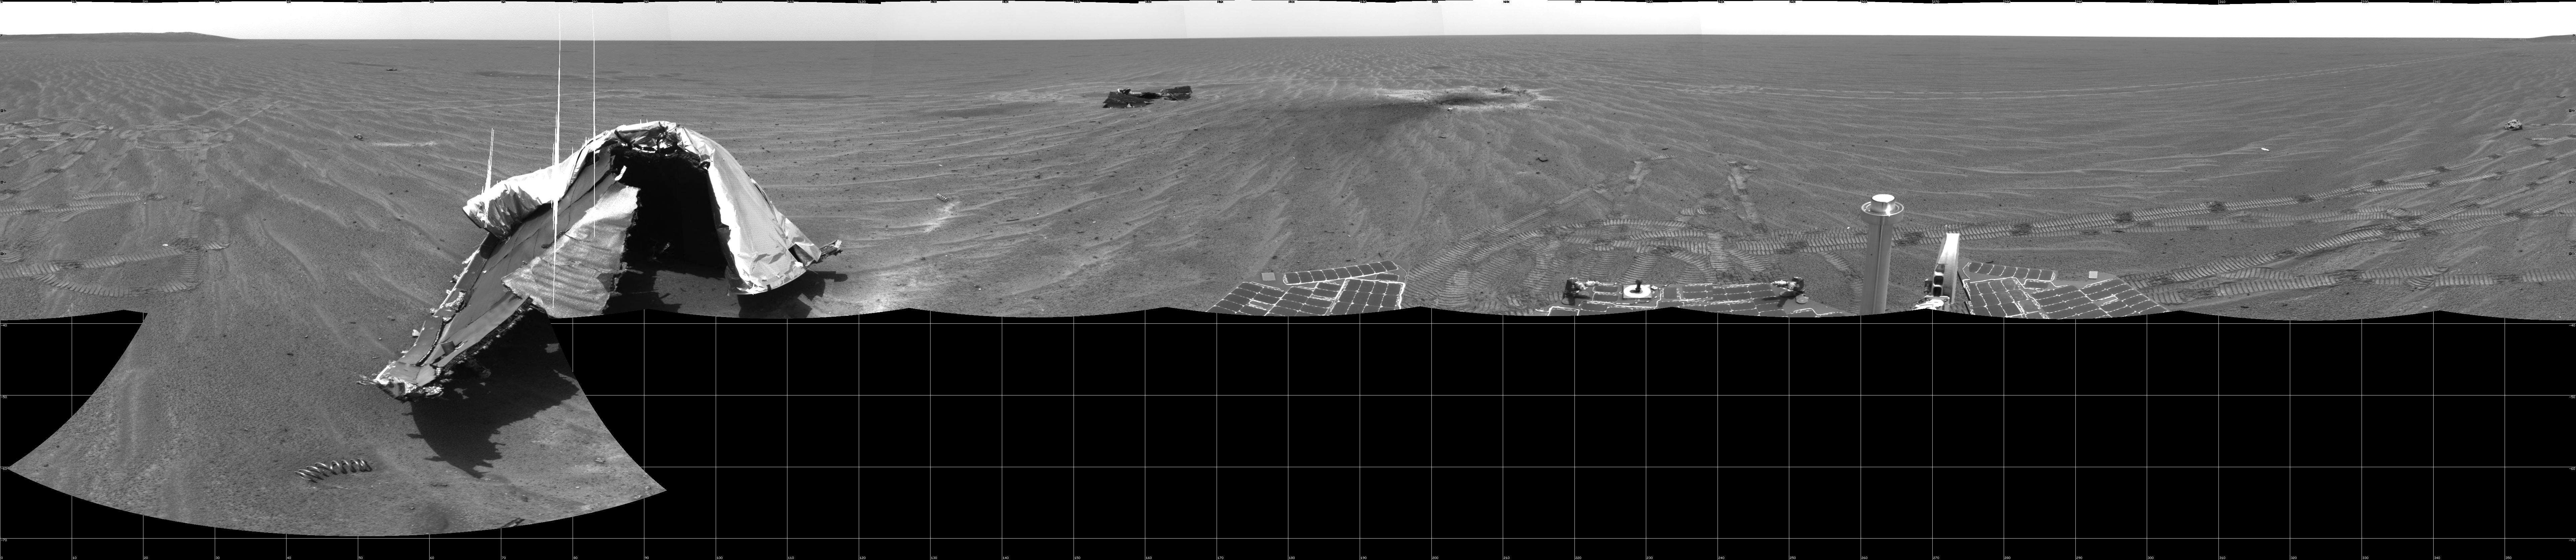

Opportunity’s View on Sol 354

NASA’s Mars Exploration Rover Opportunity captured this 360-degree panorama with its navigation camera on the rover’s 354th martian day, or sol (Jan. 21, 2005). The view is presented as a cylindrical projection with geometric seam correction. Just to the right of center is the divot where Opportunity’s heat shield hit the ground after protecting the spacecraft during descent through Mars’ atmosphere. The heat shield was jettisoned about 90 seconds before Opportunity landed about 800 meters (half a mile) away. To the left of the divot is the flank portion of the heat shield debris and in the left foreground is the main wreckage of the heat shield. On the far right is a basketball-size rock dubbed “Heat Shield Rock,” which Opportunity’s inspection identified as an iron-nickel meteorite. The rim of “Endurance Crater” is visible on the horizon on both the left and right ends of this full-circle view.

Credit: NASA/JPL